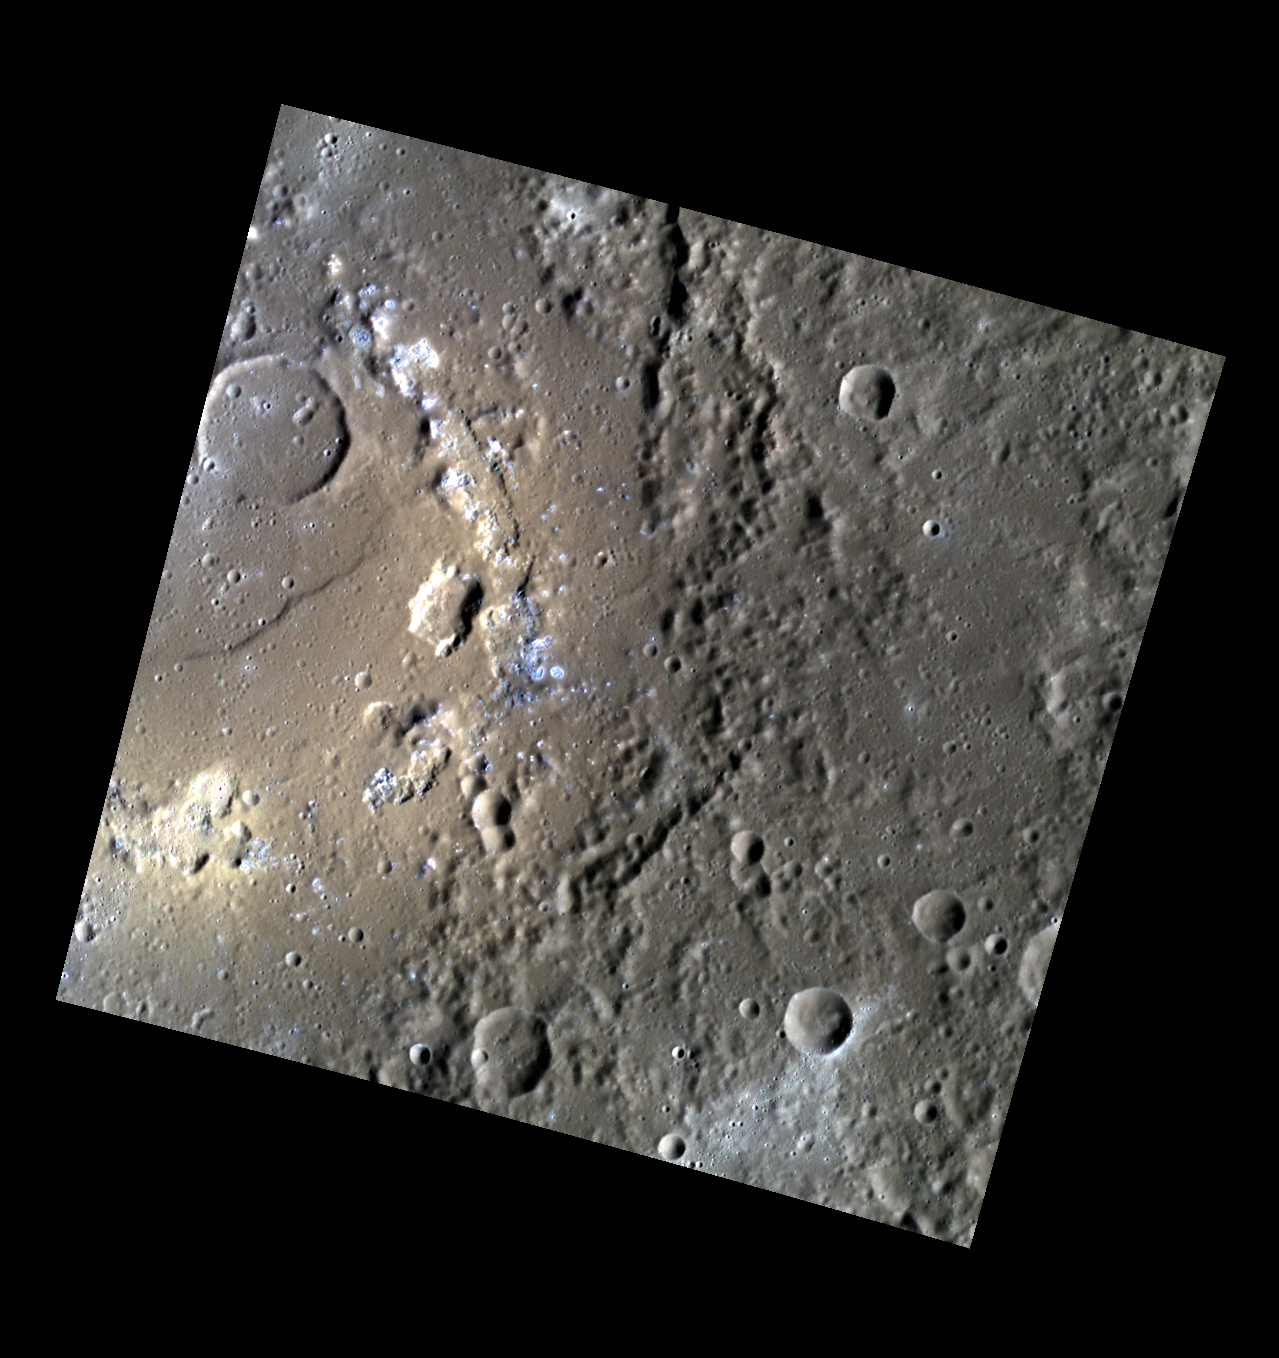

Red vs. Blue

This enhanced-color scene lies on the edge of Praxiteles, a peak-ring basin approximately 200 km in diameter. The high-reflectance, redder areas are irregularly shaped pits likely formed by volcanic activity, and the high-reflectance, bluer areas are hollows. Pits and hollows are often found together on Mercury. Their relationship to one another is the subject of ongoing investigation by the MESSENGER team.

This image was acquired as part of MDIS’s high-resolution 3-color imaging campaign. The 3-color campaign is a major mapping activity in MESSENGER’s extended mission. It complements the 8-color base map (at an average resolution of 1 km/pixel) acquired during MESSENGER’s primary mission by imaging Mercury’s surface in a subset of the color filters at the highest resolution possible. The three narrow-band color filters are centered at wavelengths of 430 nm, 750 nm, and 1000 nm, and image resolutions generally range from 100 to 400 meters/pixel in the northern hemisphere.

Date acquired: August 20, 2012
Image Mission Elapsed Time (MET): 253964972, 253964964, 253964968
Image ID: 2426454, 2426452, 2426453
Instrument: Wide Angle Camera (WAC) of the Mercury Dual Imaging System (MDIS)
WAC filters: 9, 7, 6 (996, 748, 433 nanometers) in red, green, and blue
Center Latitude: 26.78°
Center Longitude: 301.6° E
Resolution: 166 meters/pixel
Scale: The flooded crater towards the upper left of the image is approximately 25 km (16 mi.) across.
Incidence Angle: 61.7°
Emission Angle: 0.2°
Phase Angle: 61.6°

The MESSENGER spacecraft is the first ever to orbit the planet Mercury, and the spacecraft’s seven scientific instruments and radio science investigation are unraveling the history and evolution of the Solar System’s innermost planet. Visit the Why Mercury? section of this website to learn more about the key science questions that the MESSENGER mission is addressing. During the one-year primary mission, MDIS acquired 88,746 images and extensive other data sets. MESSENGER is now in a year-long extended mission, during which plans call for the acquisition of more than 80,000 additional images to support MESSENGER’s science goals.

These images are from MESSENGER, a NASA Discovery mission to conduct the first orbital study of the innermost planet, Mercury. For information regarding the use of images, see the MESSENGER image use policy.

Credit: NASA/Johns Hopkins University Applied Physics Laboratory/Carnegie Institution of Washington